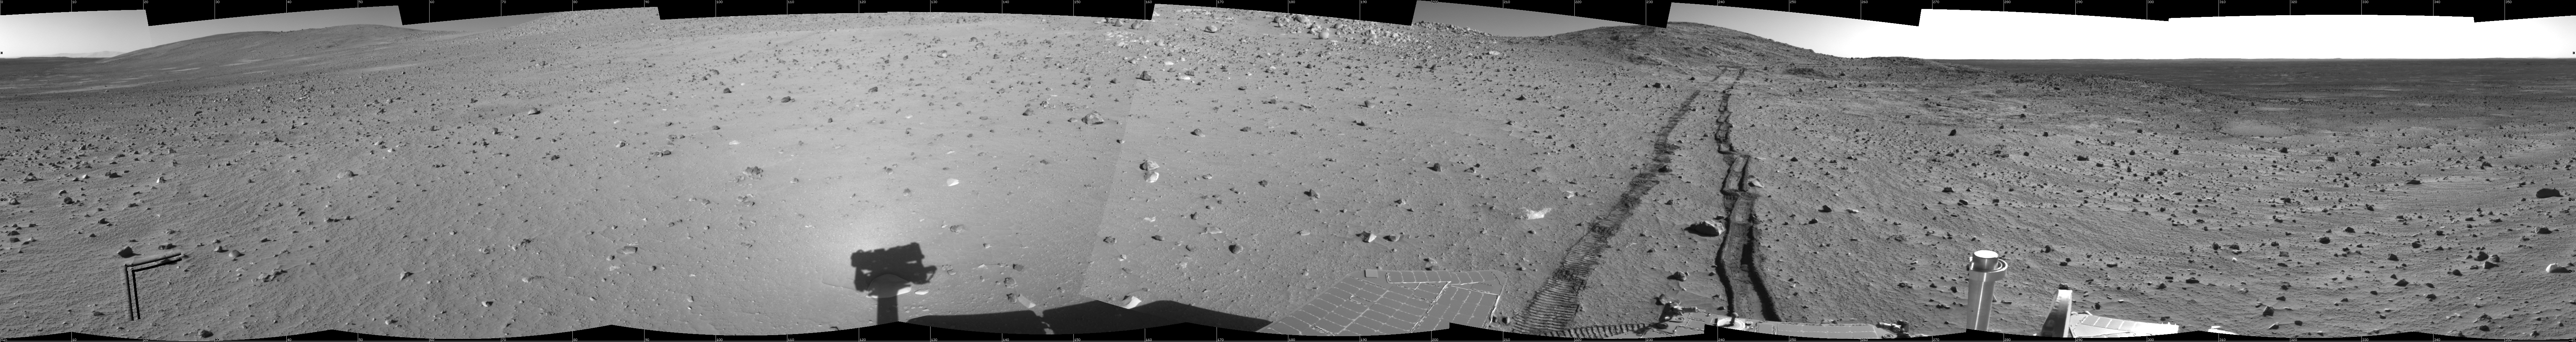

Track of Right-Wheel Drag

This 360-degree panorama combines several frames taken by the navigation camera on NASA’s Mars Exploration Rover Spirit during the rover’s 313th martian day (Nov. 19, 2004). The site, labeled Spirit site 93, is in the “Columbia Hills” inside Gusev Crater. The rover tracks point westward. Spirit had driven eastward, in reverse and dragging its right front wheel, for about 30 meters (100 feet) on the day the picture was taken. Driving backwards while dragging that wheel is a precautionary strategy to extend the usefulness of the wheel for when it is most needed, because it has developed more friction than the other wheels. The right-hand track in this look backwards shows how the dragging disturbed the soil. This view is presented in a cylindrical projection with geometric seam correction.

Credit: NASA/JPL